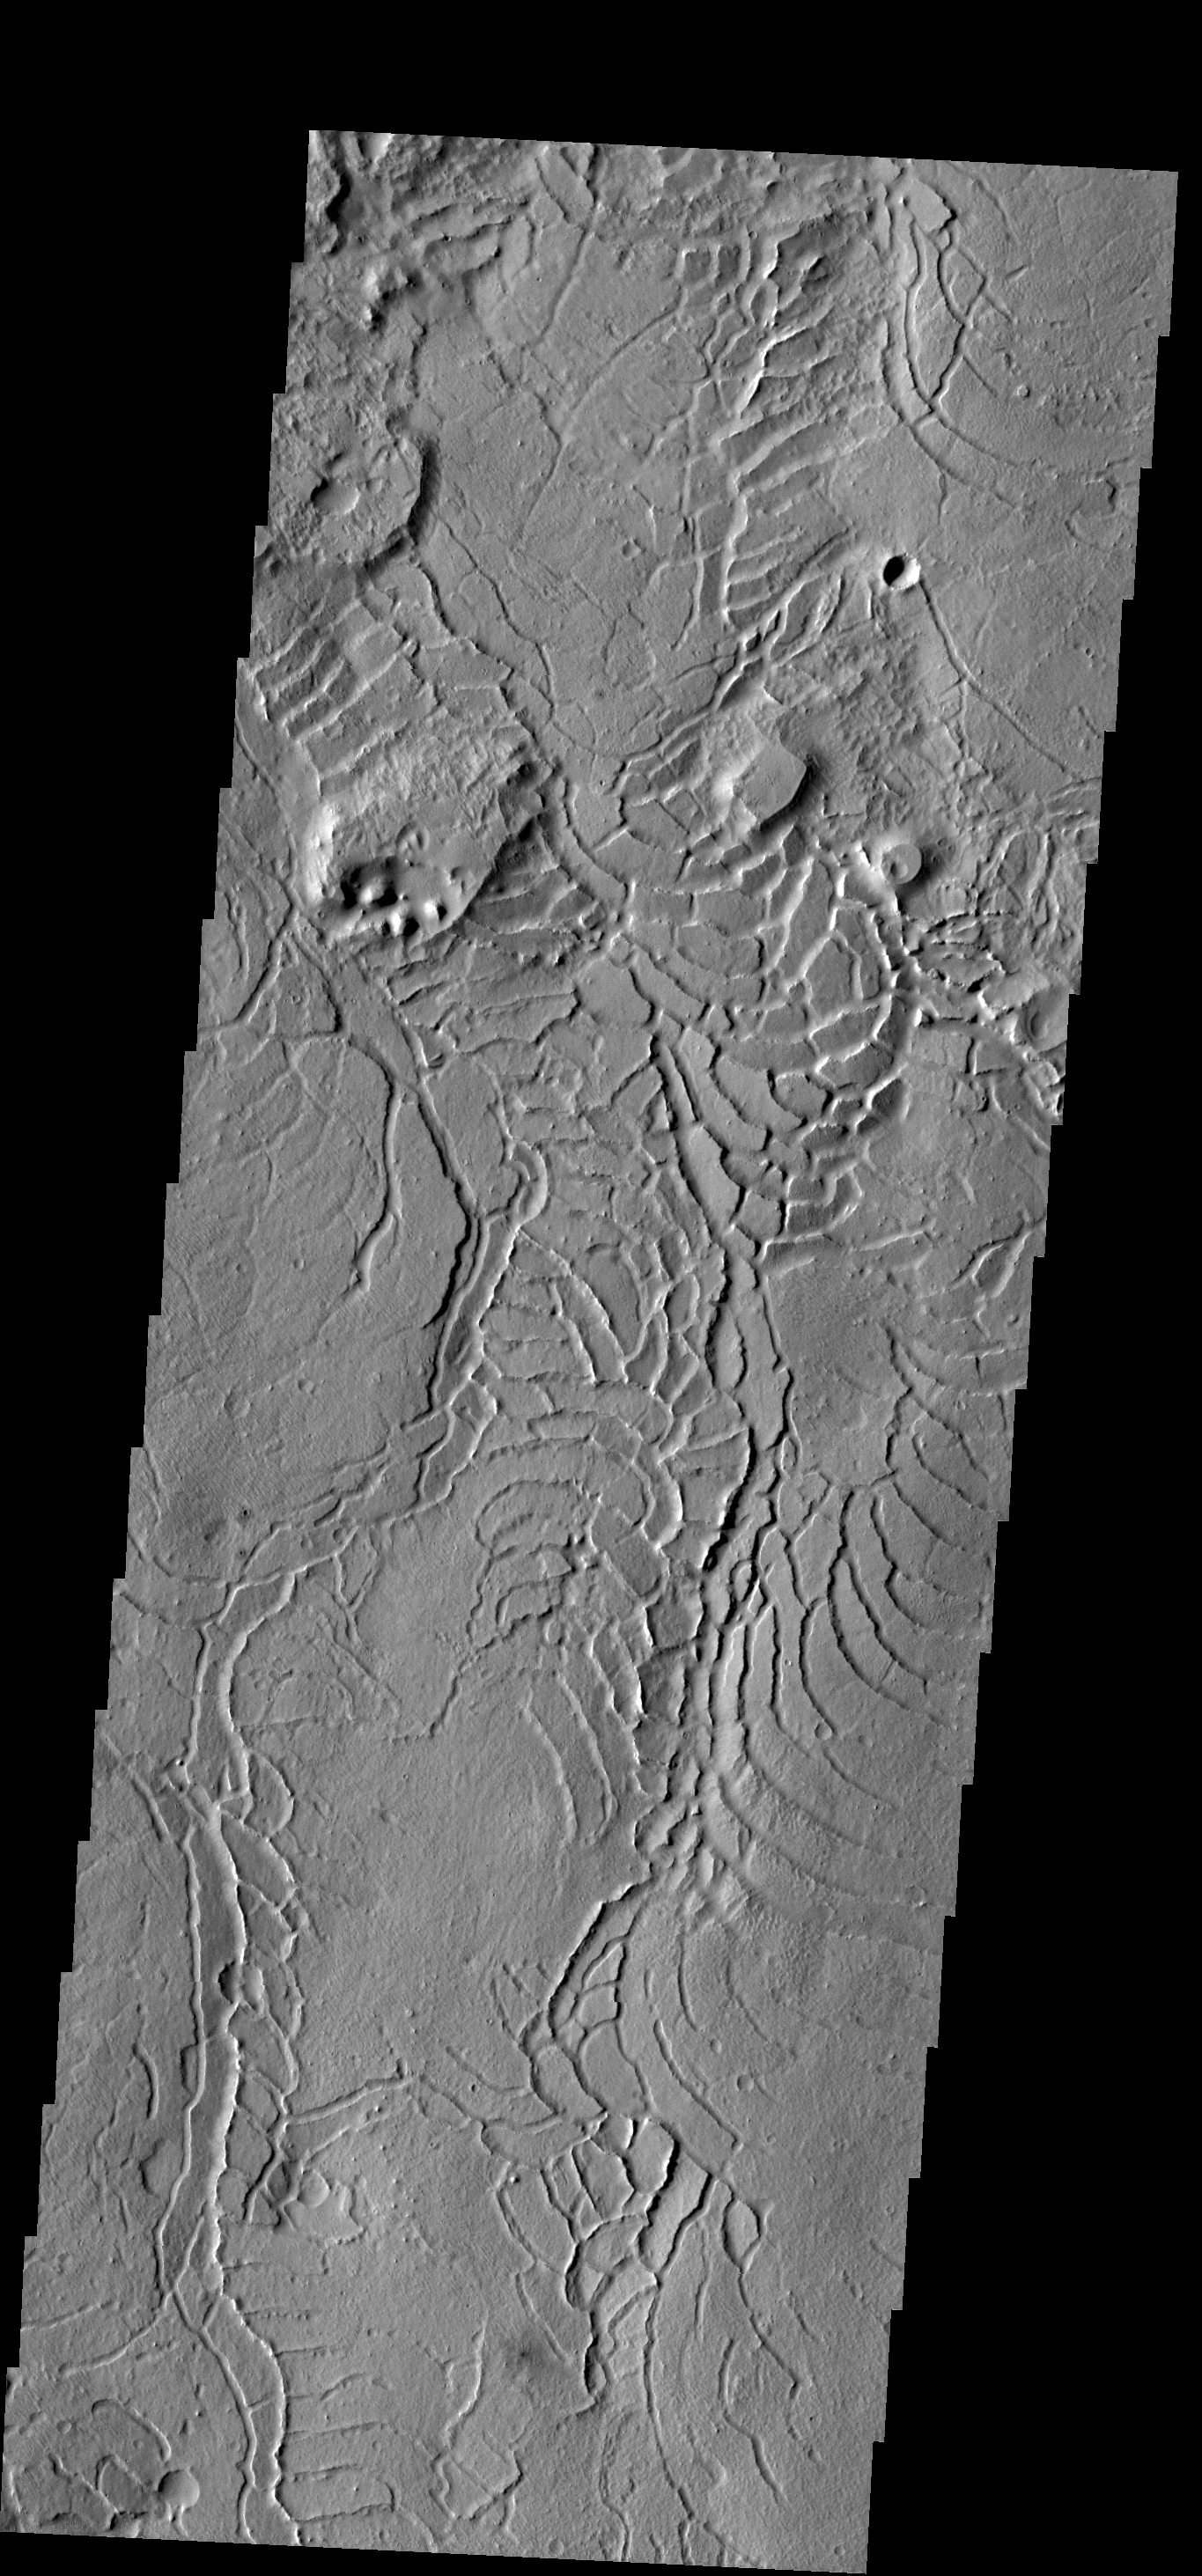

Arcuate Fractures

The arcuate or curved fractures in this VIS image are located on the eastern margin of Elysium Planitia.

Credit: NASA/JPL-Caltech/ASU